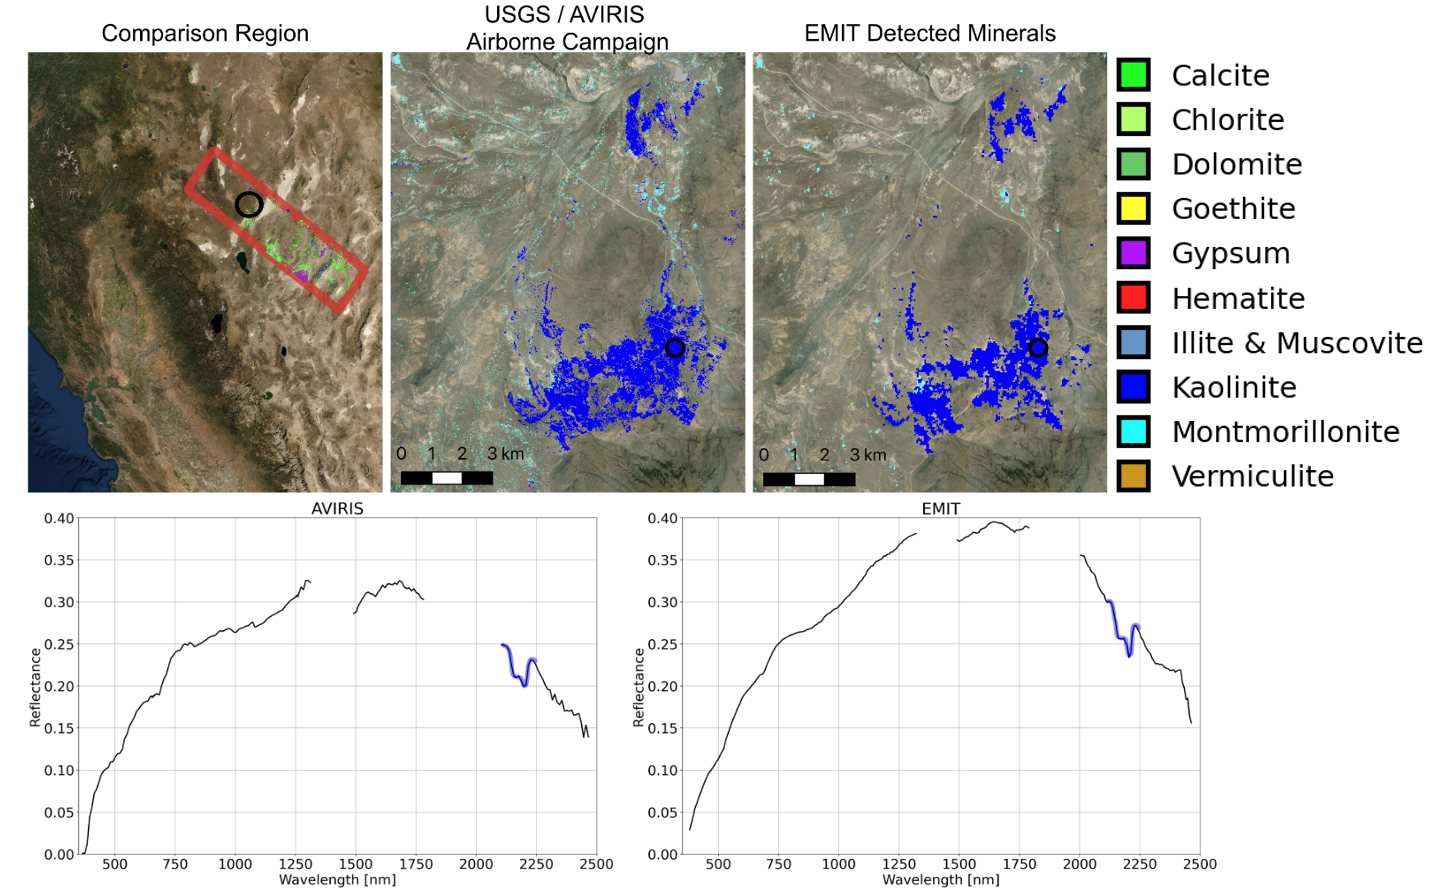

NASA’s EMIT Collects Mineral Maps, Spectral Fingerprints From Nevada

Since NASA’s Earth Surface Mineral Dust Source Investigation (EMIT) imaging spectrometer was installed on the International Space Station in late July 2022, the EMIT science team has been validating its data against data gathered in 2018 by NASA’s Airborne Visible/Infrared Imaging Spectrometer (AVIRIS).

EMIT recently collected data from a mountainous area of Nevada about 130 miles (209 kilometers) northeast of Lake Tahoe. The instrument measures reflected solar energy from Earth across hundreds of wavelengths from the visible to the infrared range of the spectrum. The intensity of the reflected light varies by wavelength based on the material. Scientists use these patterns, called spectral fingerprints, to pinpoint the locations of surface minerals on a map.

The top left map shows the region both the EMIT and AVIRIS data sets cover. The center image is a mineral map featuring AVIRIS data. At right is a map generated with EMIT data. The center and right images reveal portions of the landscape dominated by kaolinite, a light-colored clay mineral that scatters sunlight. This comparison, which shows a close match of the data, was one of many that confirmed the accuracy of EMIT’s data.

The bottom row features an AVIRIS spectral fingerprint, left, beside EMIT data for the same location. The graphs show agreement in the kaolinite fingerprint region, which is marked in blue.

Over the course of its 12-month mission, EMIT will collect measurements of 10 important surface minerals – kaolinite, hematite, goethite, illite, vermiculite, calcite, dolomite, montmorillonite, chlorite, and gypsum – in arid regions between 50-degree south and north latitudes in Africa, Asia, North and South America, and Australia. The data EMIT collects will help scientists better understand the role of airborne dust particles in heating and cooling Earth’s atmosphere on global and regional scales.

EMIT was developed at NASA’s Jet Propulsion Laboratory, which is managed for NASA by Caltech in Pasadena, California.

Credit: NASA/JPL-Caltech/USGS